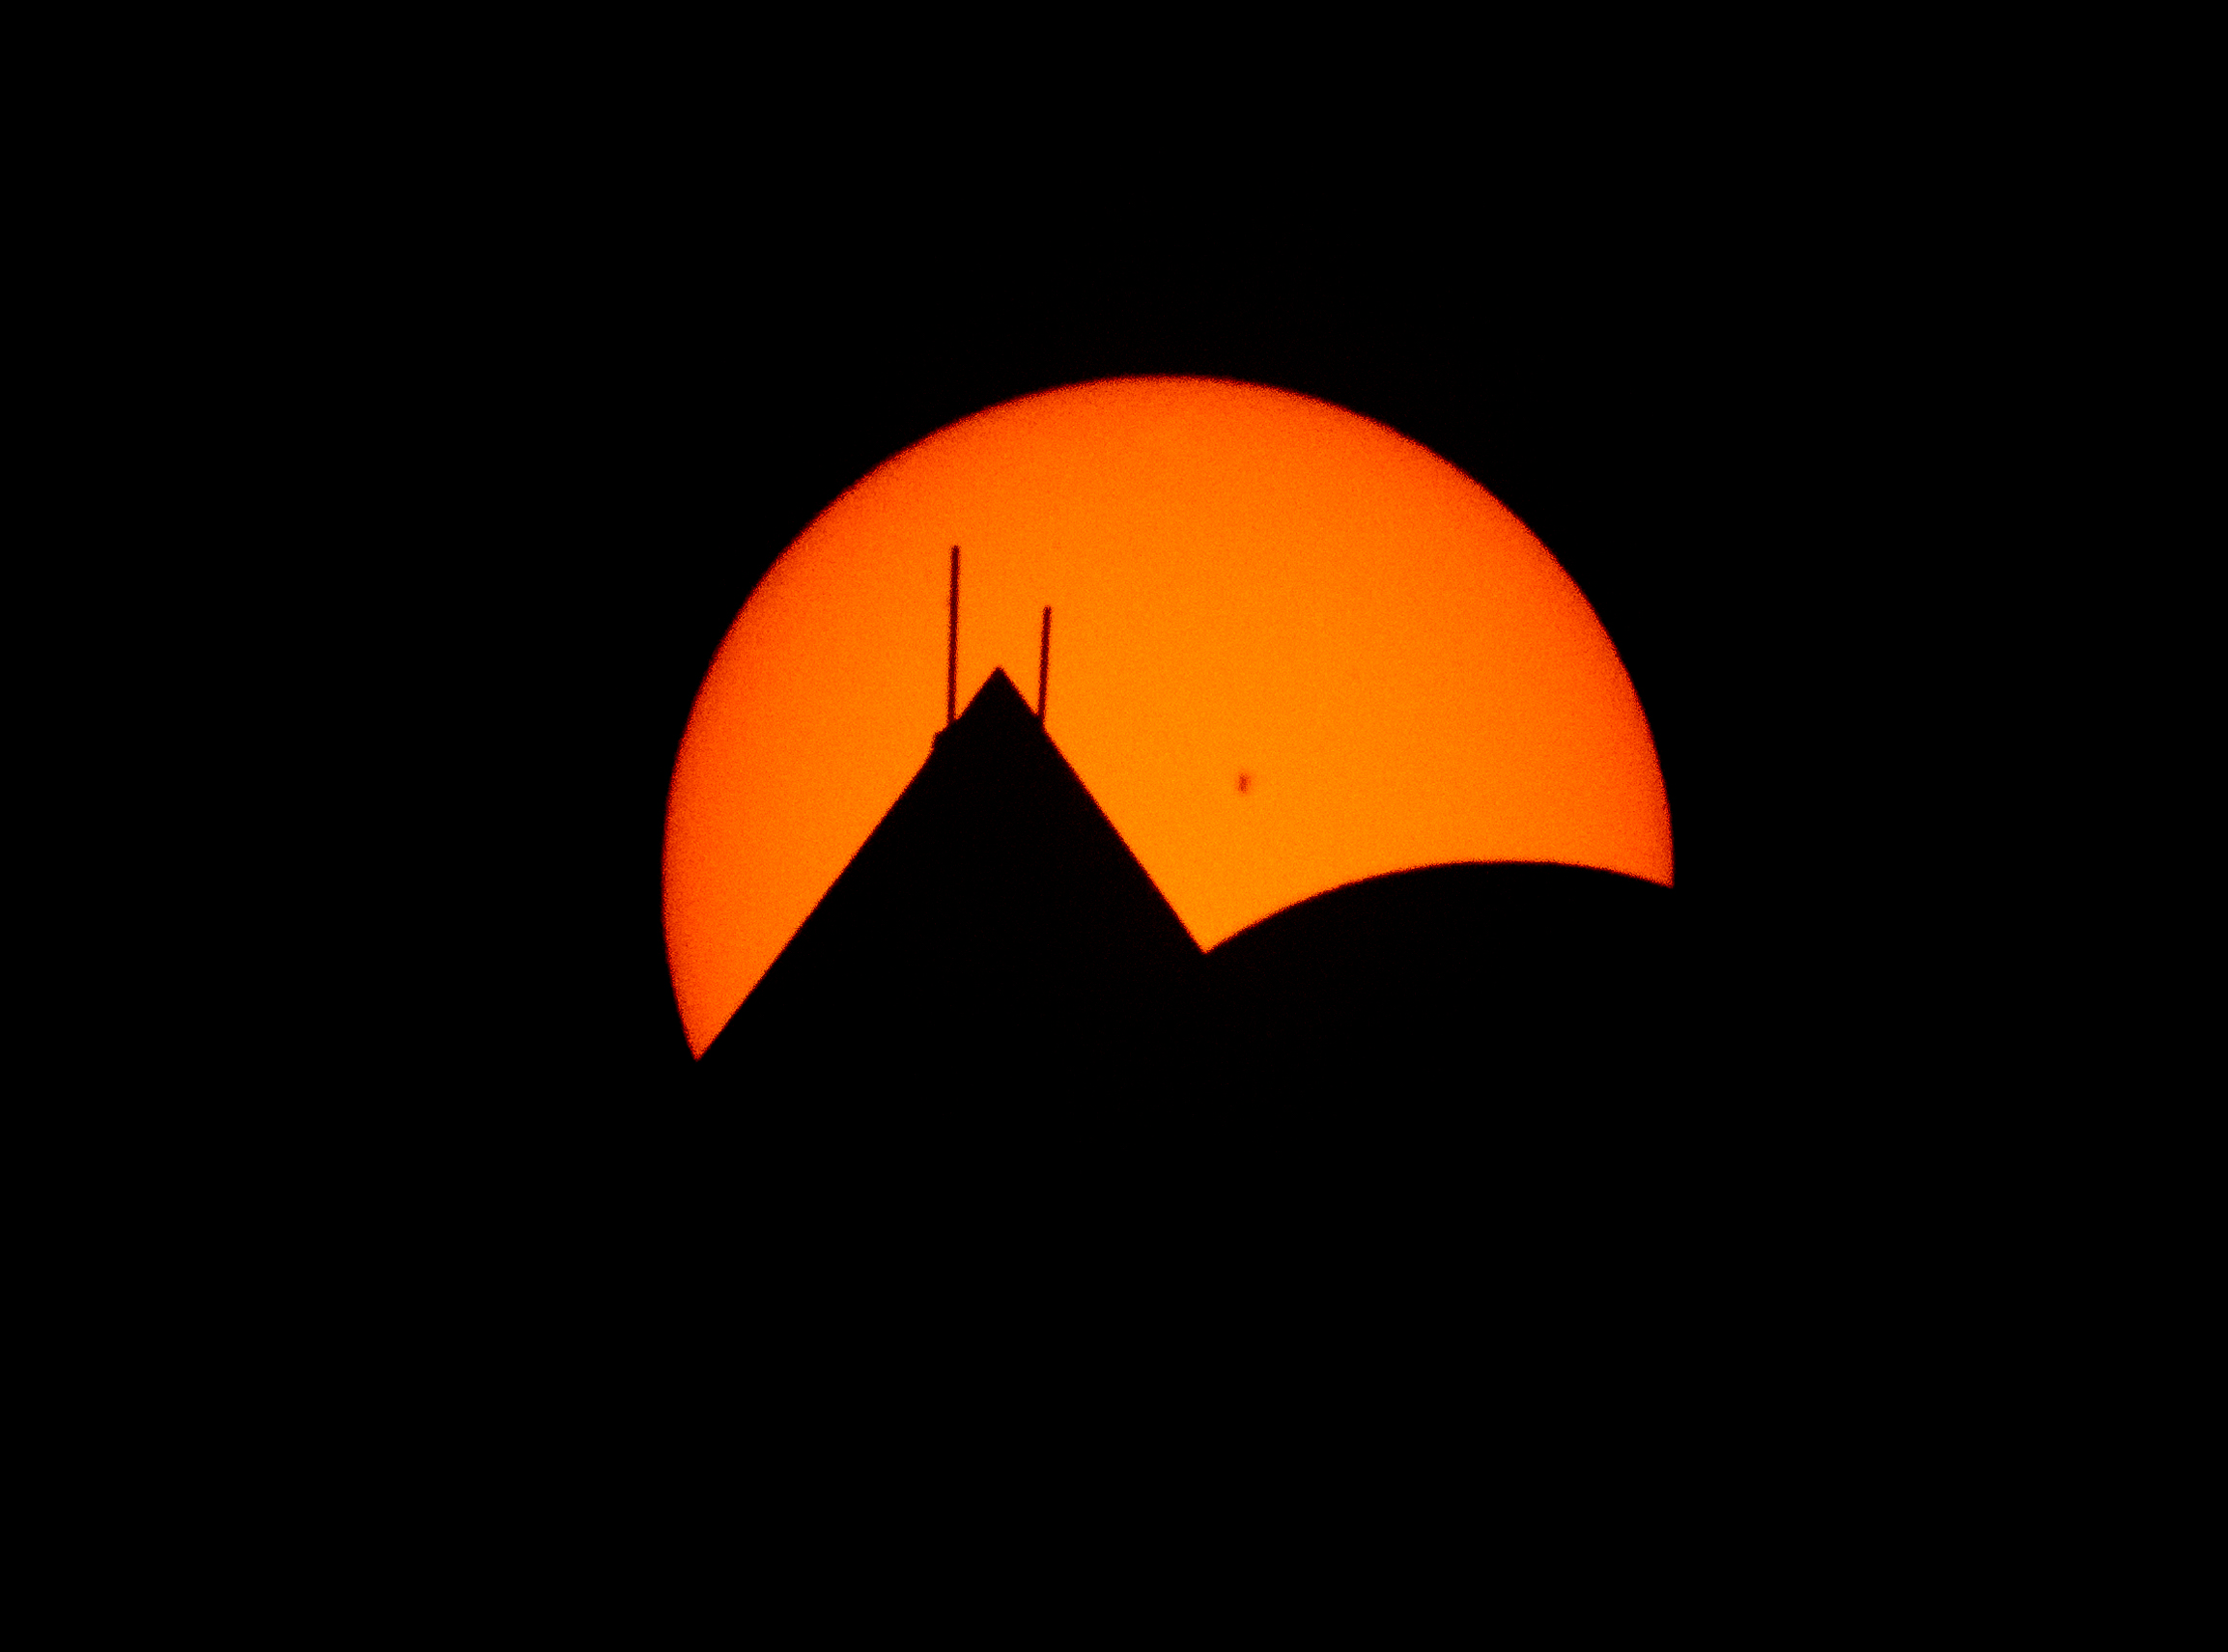

2024 Total Solar Eclipse

The Moon, lower right, is seen passing in front of the Sun, with the top of the Washington Monument in silhouette, during a partial solar eclipse in Washington, on Monday, April 8, 2024. A total solar eclipse swept across a narrow portion of the North American continent from Mexico’s Pacific coast to the Atlantic coast of Newfoundland, Canada. A partial solar eclipse was visible across the entire North American continent along with parts of Central America and Europe.

Credit: NASA/Bill Ingalls